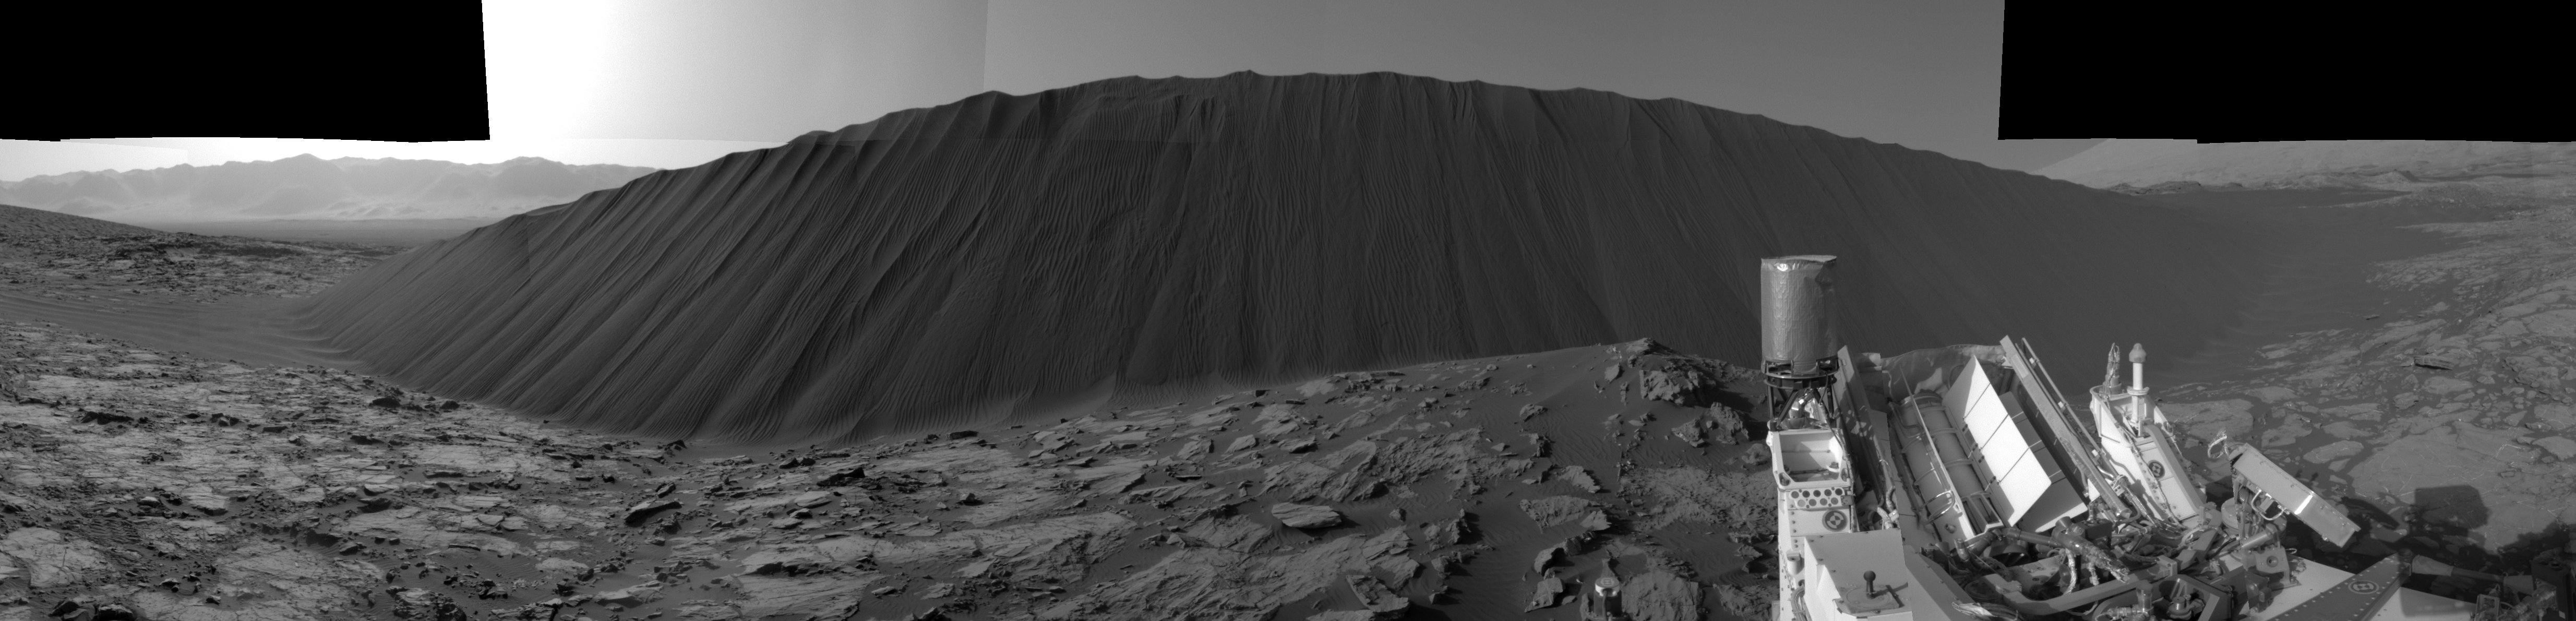

Slip Face on Downwind Side of ‘Namib’ Sand Dune on Mars

Figure 1

This view from NASA’s Curiosity Mars Rover shows the downwind side of “Namib Dune,” which stands about 13 feet (4 meters) high. The site is part of Bagnold Dunes, a band of dark sand dunes along the northwestern flank of Mars’ Mount Sharp.

The component images stitched together into this scene were taken with Curiosity’s Navigation Camera (Navcam) on Dec. 17, 2015, during the 1,196th Martian day, or sol, of the rover’s work on Mars. In late 2015 and early 2016, Curiosity is conducting the first up-close studies ever made of active sand dunes anywhere but on Earth. Under the influence of Martian wind, the Bagnold Dunes are migrating up to about one yard or meter per Earth year. The view spans from westward on the left to east-southeastward on the right. It is presented as a cylindrical perspective projection.

The downwind, or lee, side of the dunes displays textures quite different from those seen on other surfaces of the dunes. Compare this scene, for example, to a windward surface of nearby “High Dune” (see PIA20168) from three weeks earlier. As on Earth, the downwind side of a sand dune has a steep slope called a slip face. Sand grains blowing across the windward side of a dune become sheltered from the wind by the dune itself. The sand falls out of the air and builds up on the lee slope until it becomes steepened and flows in mini-avalanches down the face.

Figure 1 provides annotations identifying several key features at the downwind side of Namib Dune. From left to right:

Horn: where sand is escaping from the dune’s lee slope and moving downwind. The ripples overlying the bedrock indicate the escape of the sand.Toe: the downwind extent of the dune.Brink: the transition from the windward (stoss) side of the dune to the downwind (lee) side. The brink is marked by a change in slope from the shallow slopes of the dune crest to the steep slopes of the lee side.Grain Fall: smooth areas that indicate grains bouncing over the brink and coming to rest.Ripples: small ripples that form as sand bounces sideways across the face of the lee slope. Ripples have formed over earlier grain flows that likely occurred when winds were stronger and blowing more directly over the brink of the dune.Grain Flow: tongue-shaped feature caused by sand avalanching down the lee slope of the dune. When sand builds up near the brink of the dune and becomes overly steepened, it flows down the slope. The source area of this flow is also noted. Grain flows are the primary way the dune moves forward over time. Ripples have not yet formed on this surface, suggesting that the flow is recent.
NASA’s Jet Propulsion Laboratory, a division of the California Institute of Technology, Pasadena, manages the Mars Science Laboratory Project for NASA’s Science Mission Directorate, Washington. JPL designed and built the project’s Curiosity rover and its Navcam.

Credit: NASA/JPL-Caltech